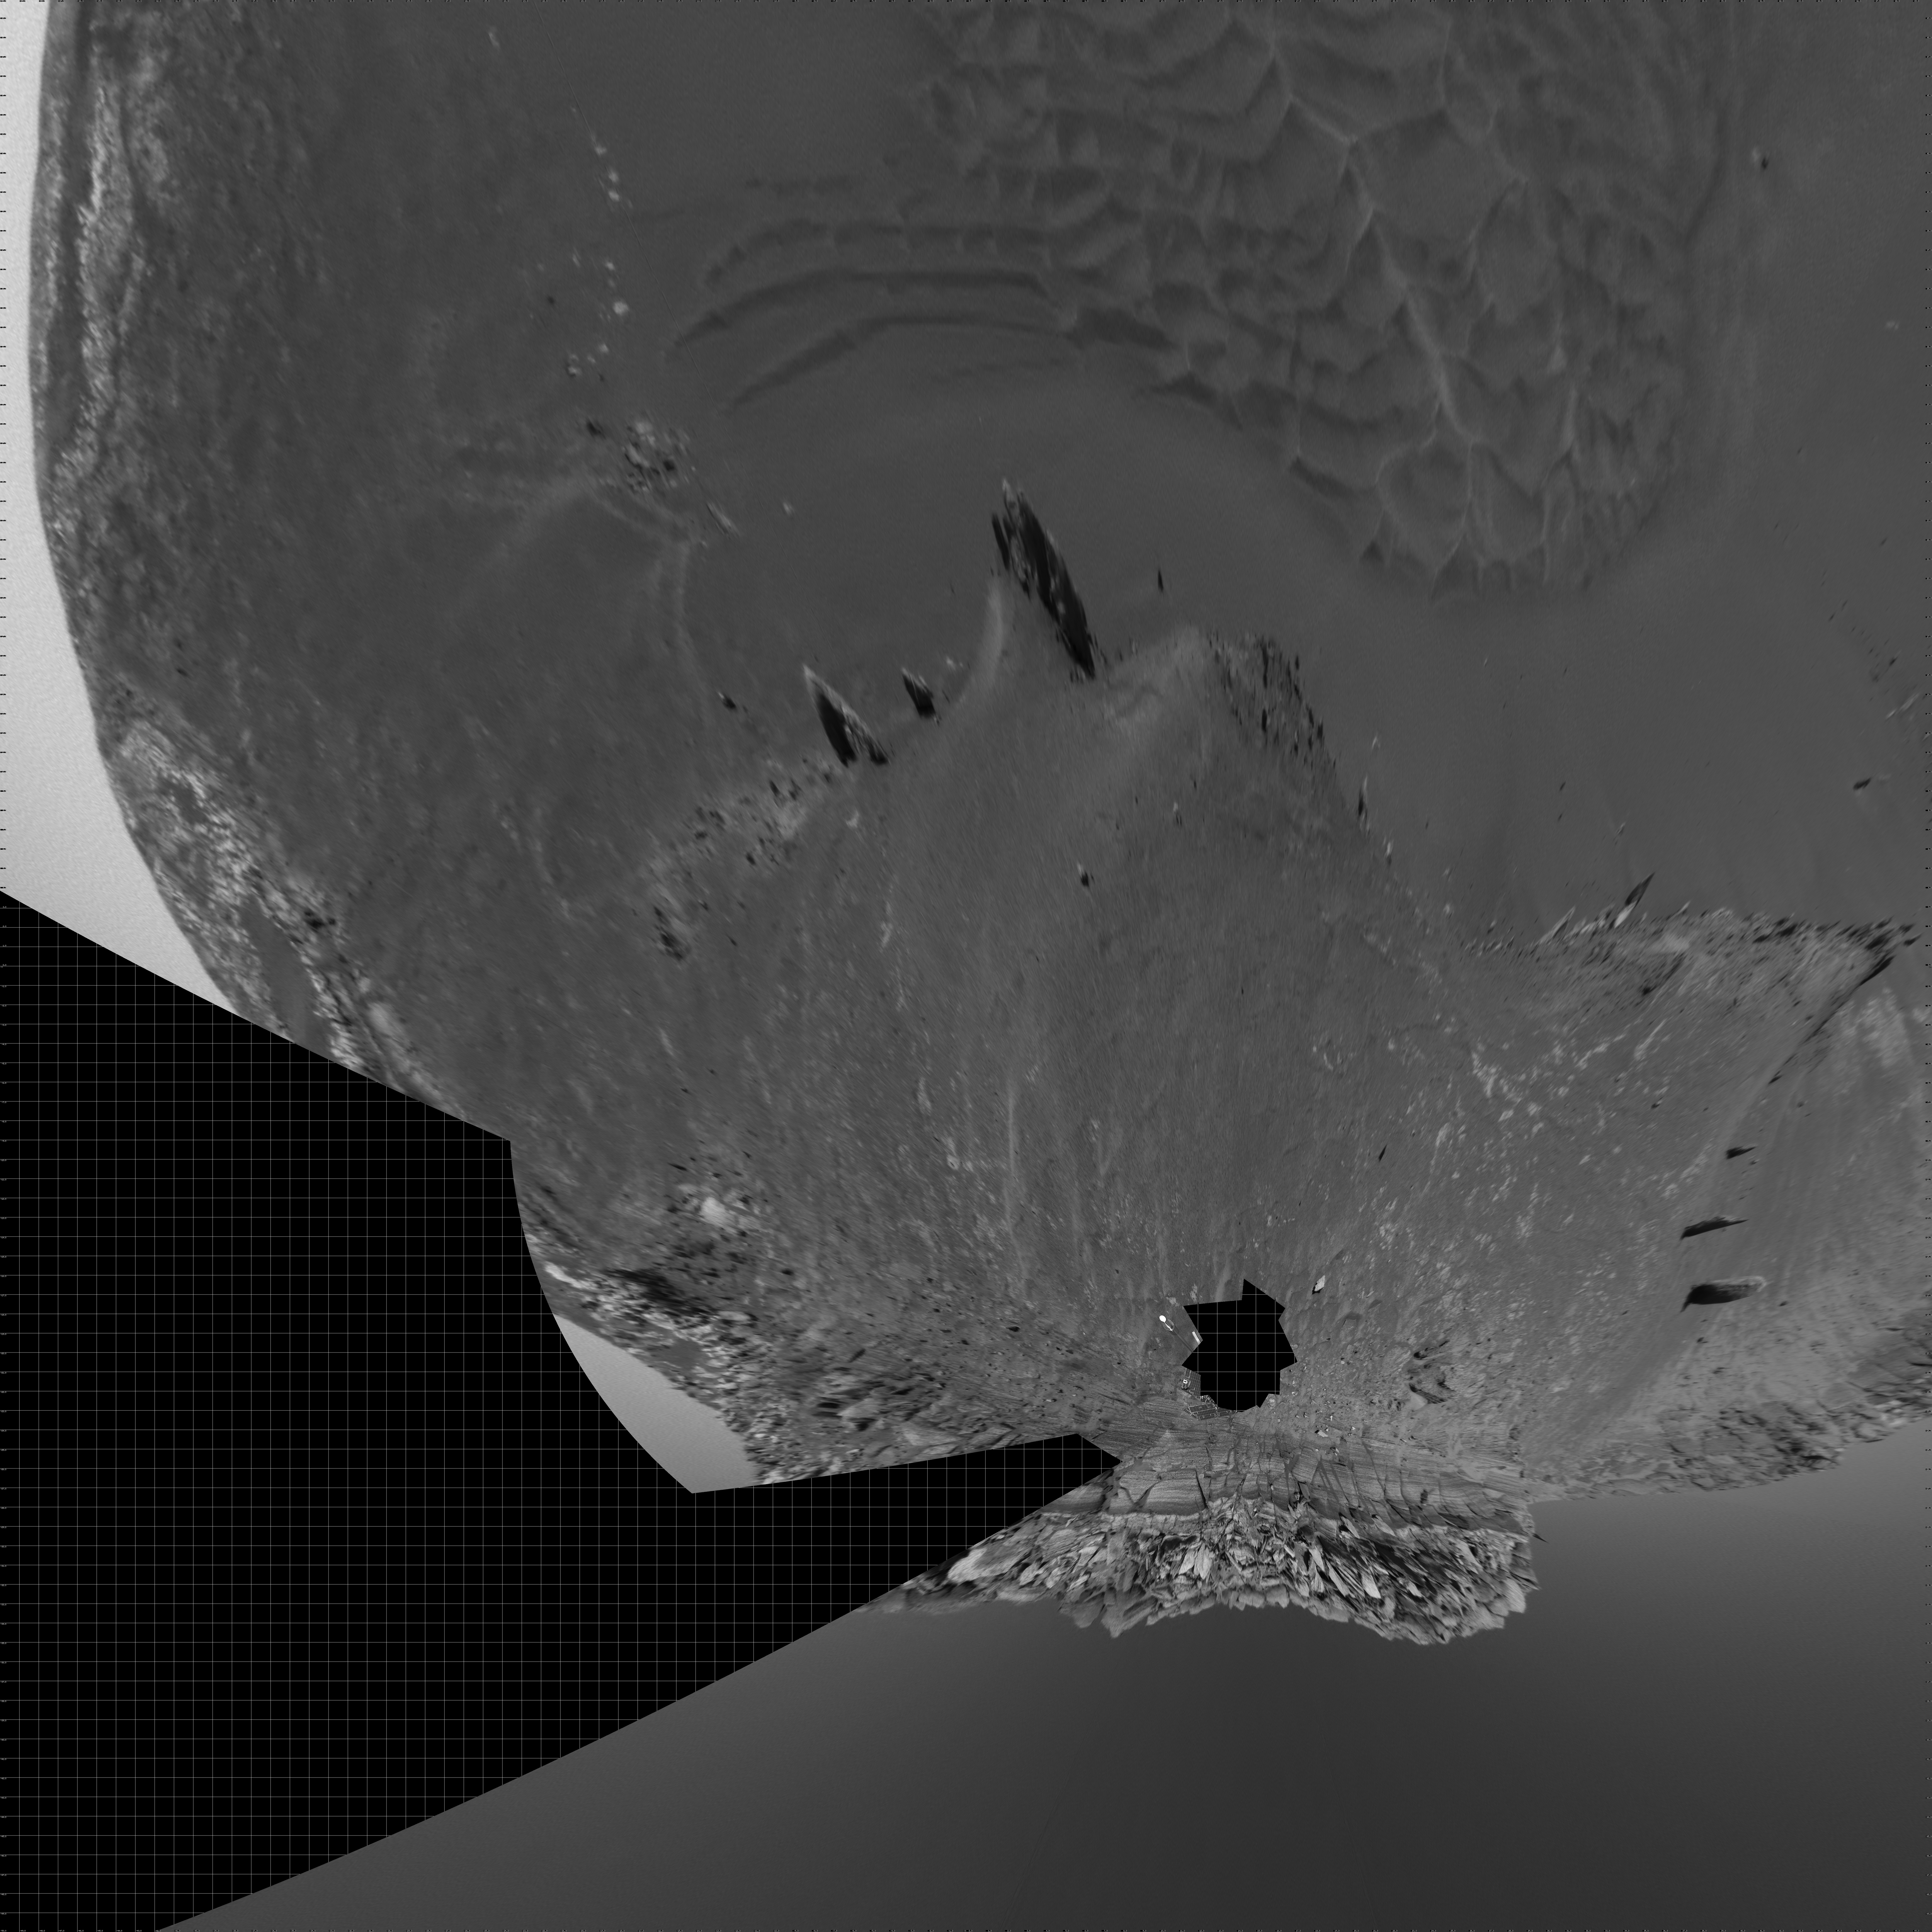

Opportunity at the Wall (Vertical)

The navigation camera on NASA’s Mars Exploration Rover Opportunity took images during the rover’s 285th martian day (Nov. 11, 2004) that are combined into this 360-degree panorama. Opportunity had reached the base of “Burns Cliff,” a portion of the inner wall of “Endurance Crater.” This view shows rock layers in the wall. The rover’s position when taking the images was labeled Opportunity site 37, position 550. This view is presented in a vertical projection with geometric seam correction.

Credit: NASA/JPL